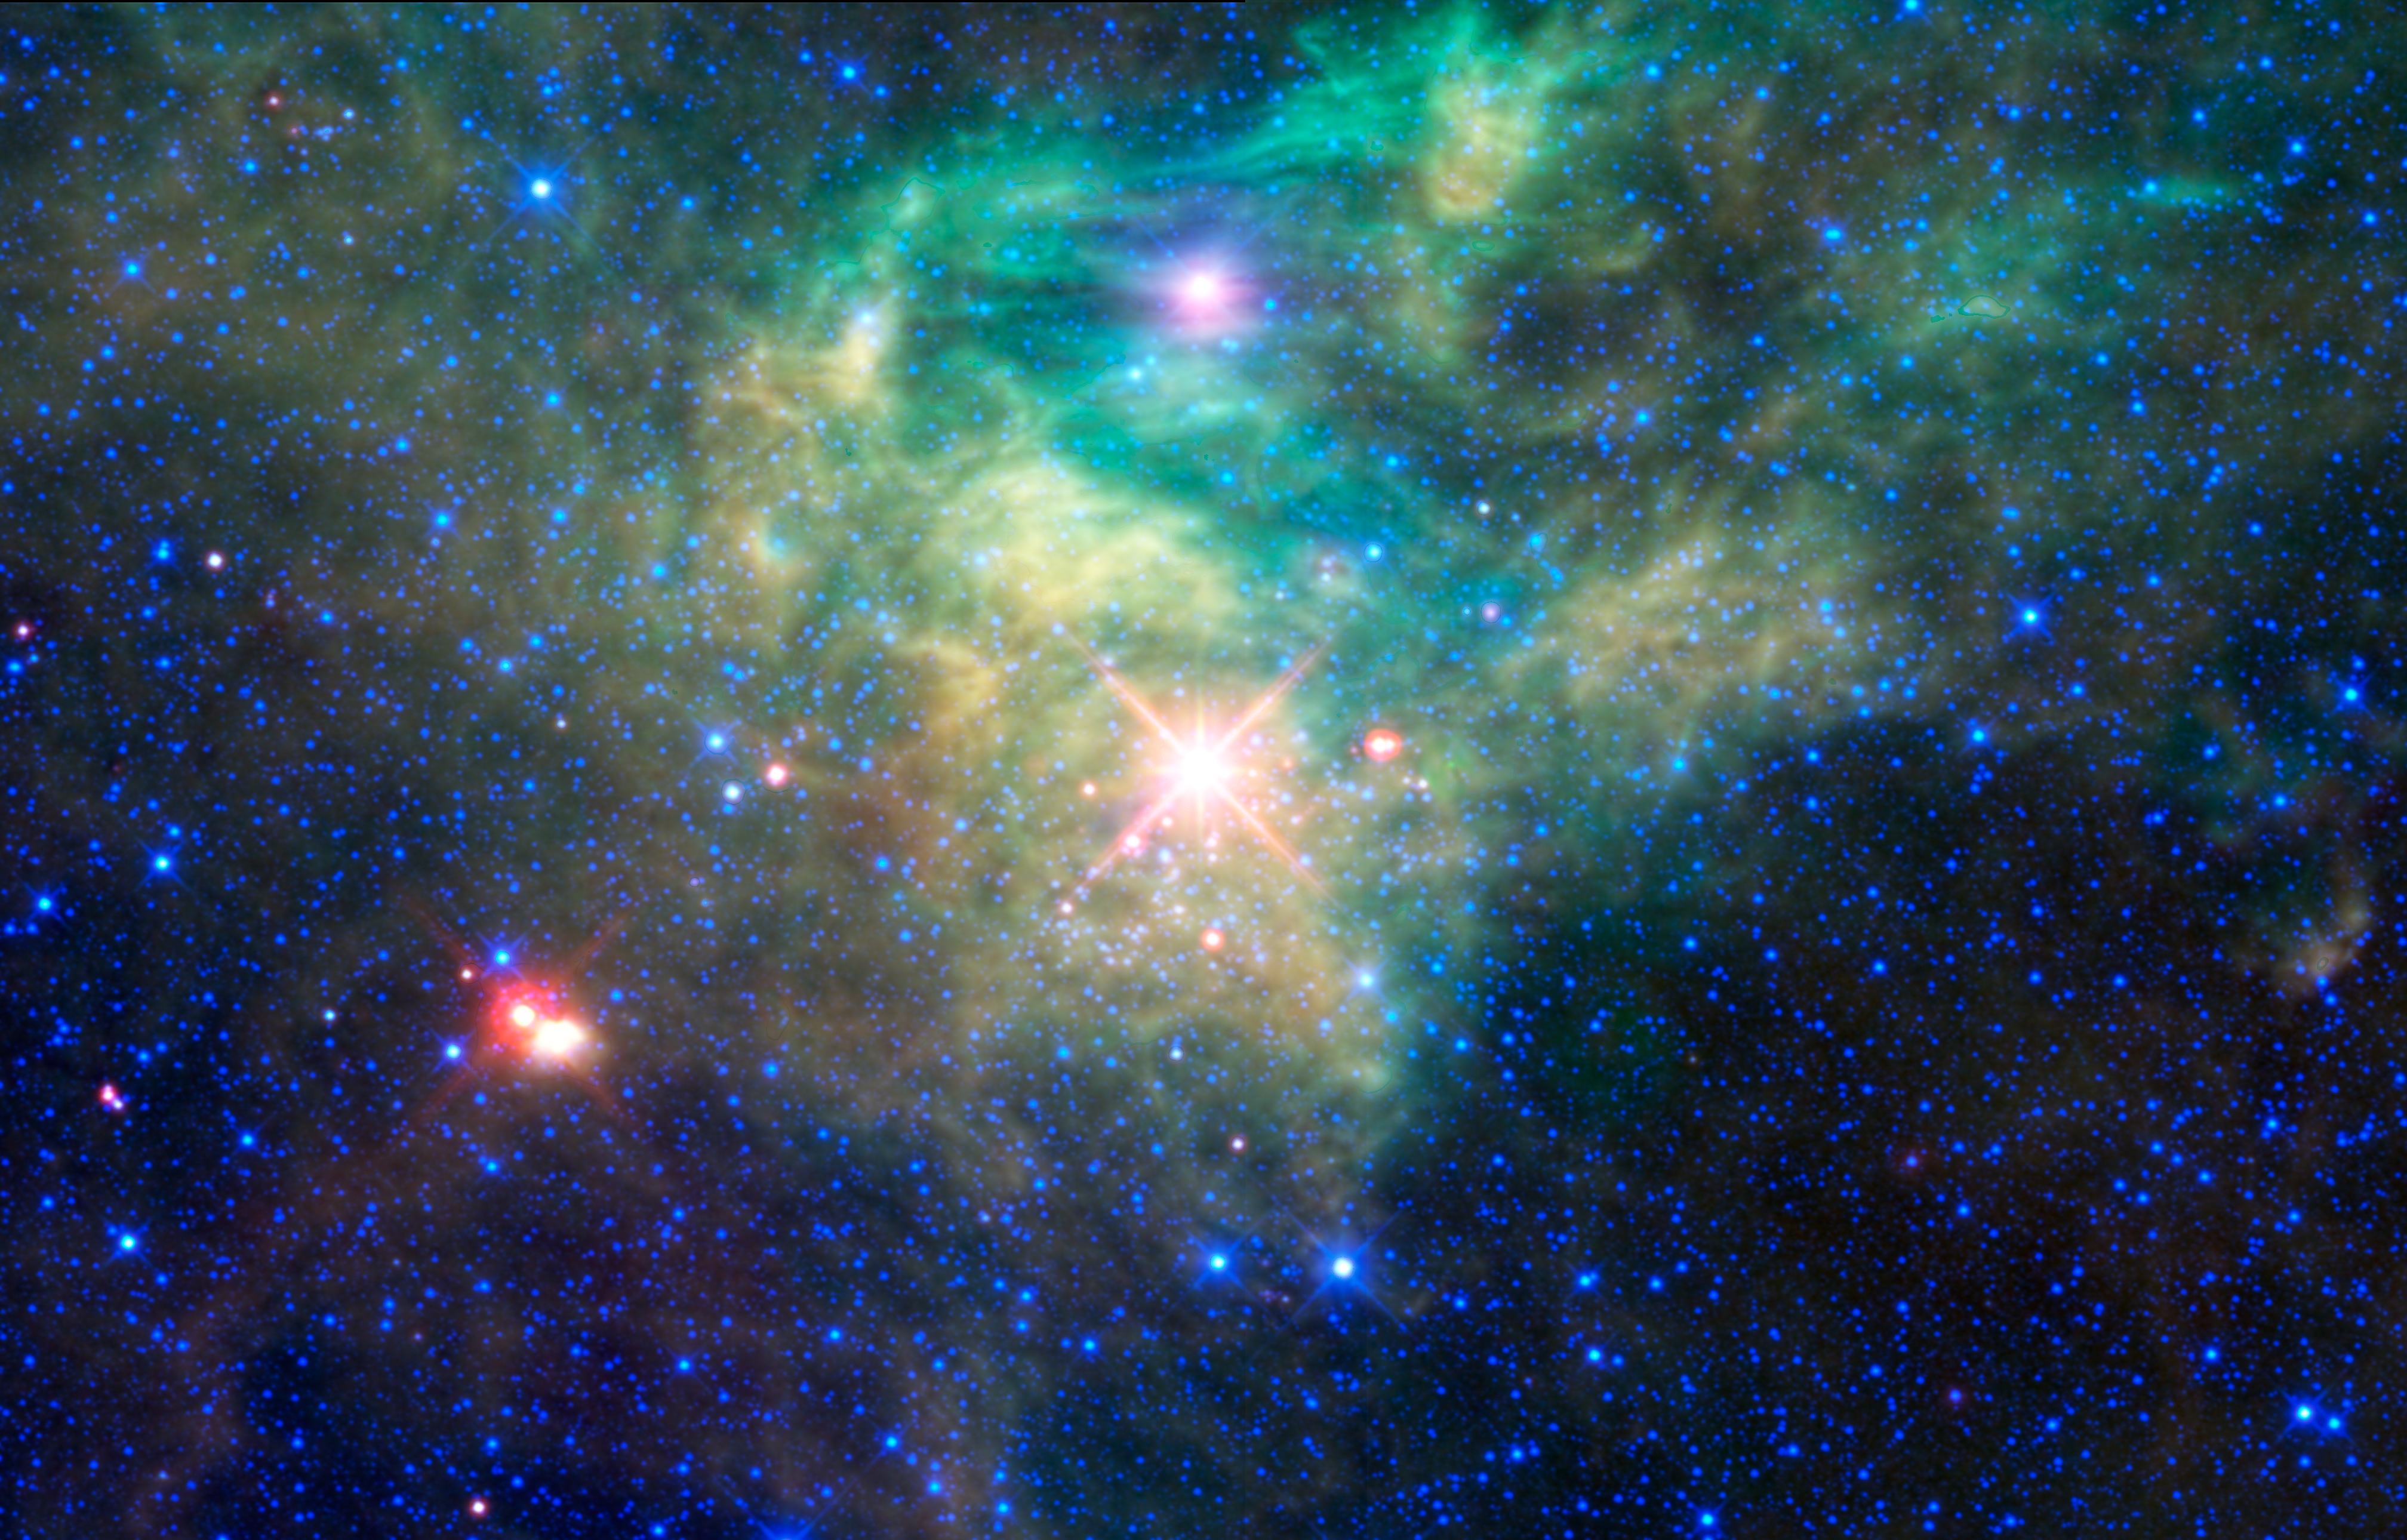

WISE Reveals a Hidden Star Cluster

The Wide-field Infrared Survey Explorer, or WISE, has seen a cluster of newborn stars enclosed in a cocoon of dust and gas in the constellation Camelopardalis. The cluster, AFGL 490, is hidden from view in visible light by the cloud. But WISE’s infrared vision sees the glow of the dust itself, and penetrates this dust to see the infant stars within.

Not much is known about this stealthy star cluster. Its distance from Earth is estimated to be about 2,300 light-years. The portion of the star-forming nebula captured in this view stretches across about 62 light-years of space.

All four infrared detectors aboard WISE were used to make this mosaic. Color is representational: blue and cyan represent infrared light at wavelengths of 3.4 and 4.6 microns, which is dominated by light from stars. Green and red represent light at 12 and 22 microns, which is mostly light from warm dust.

Credit: NASA/JPL-Caltech/UCLA